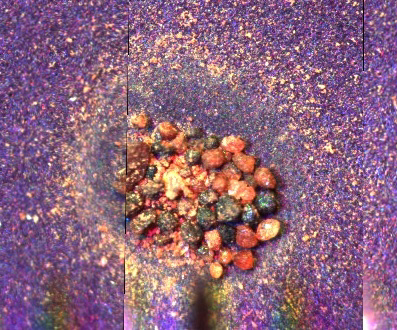

Microscope Image of Scavenged Particles

This image from NASA’s Phoenix Mars Lander’s Optical Microscope shows a strongly magnetic surface which has scavenged particles from within the microscope enclosure before a sample delivery from the lander’s Robotic Arm. The particles correspond to the larger grains seen in fine orange material that makes up most of the soil at the Phoenix site. They vary in color, but are of similar size, about one-tenth of a millimeter.

As the microscope’s sample wheel moved during operation, these particles also shifted, clearing a thin layer of the finer orange particles that have also been collected. Together with the previous image, this shows that the larger grains are much more magnetic than the fine orange particles with a much larger volume of the grains being collected by the magnet. The image is 2 milimeters across.

It is speculated that the orange material particles are a weathering product from the larger grains, with the weathering process both causing a color change and a loss of magnetism.

The Phoenix Mission is led by the University of Arizona, Tucson, on behalf of NASA. Project management of the mission is by JPL, Pasadena, Calif. Spacecraft development was by Lockheed Martin Space Systems, Denver.

Photojournal Note: As planned, the Phoenix lander, which landed May 25, 2008 23:53 UTC, ended communications in November 2008, about six months after landing, when its solar panels ceased operating in the dark Martian winter.

Credit: NASA/JPL-Caltech/University of Arizona/Imperial College London